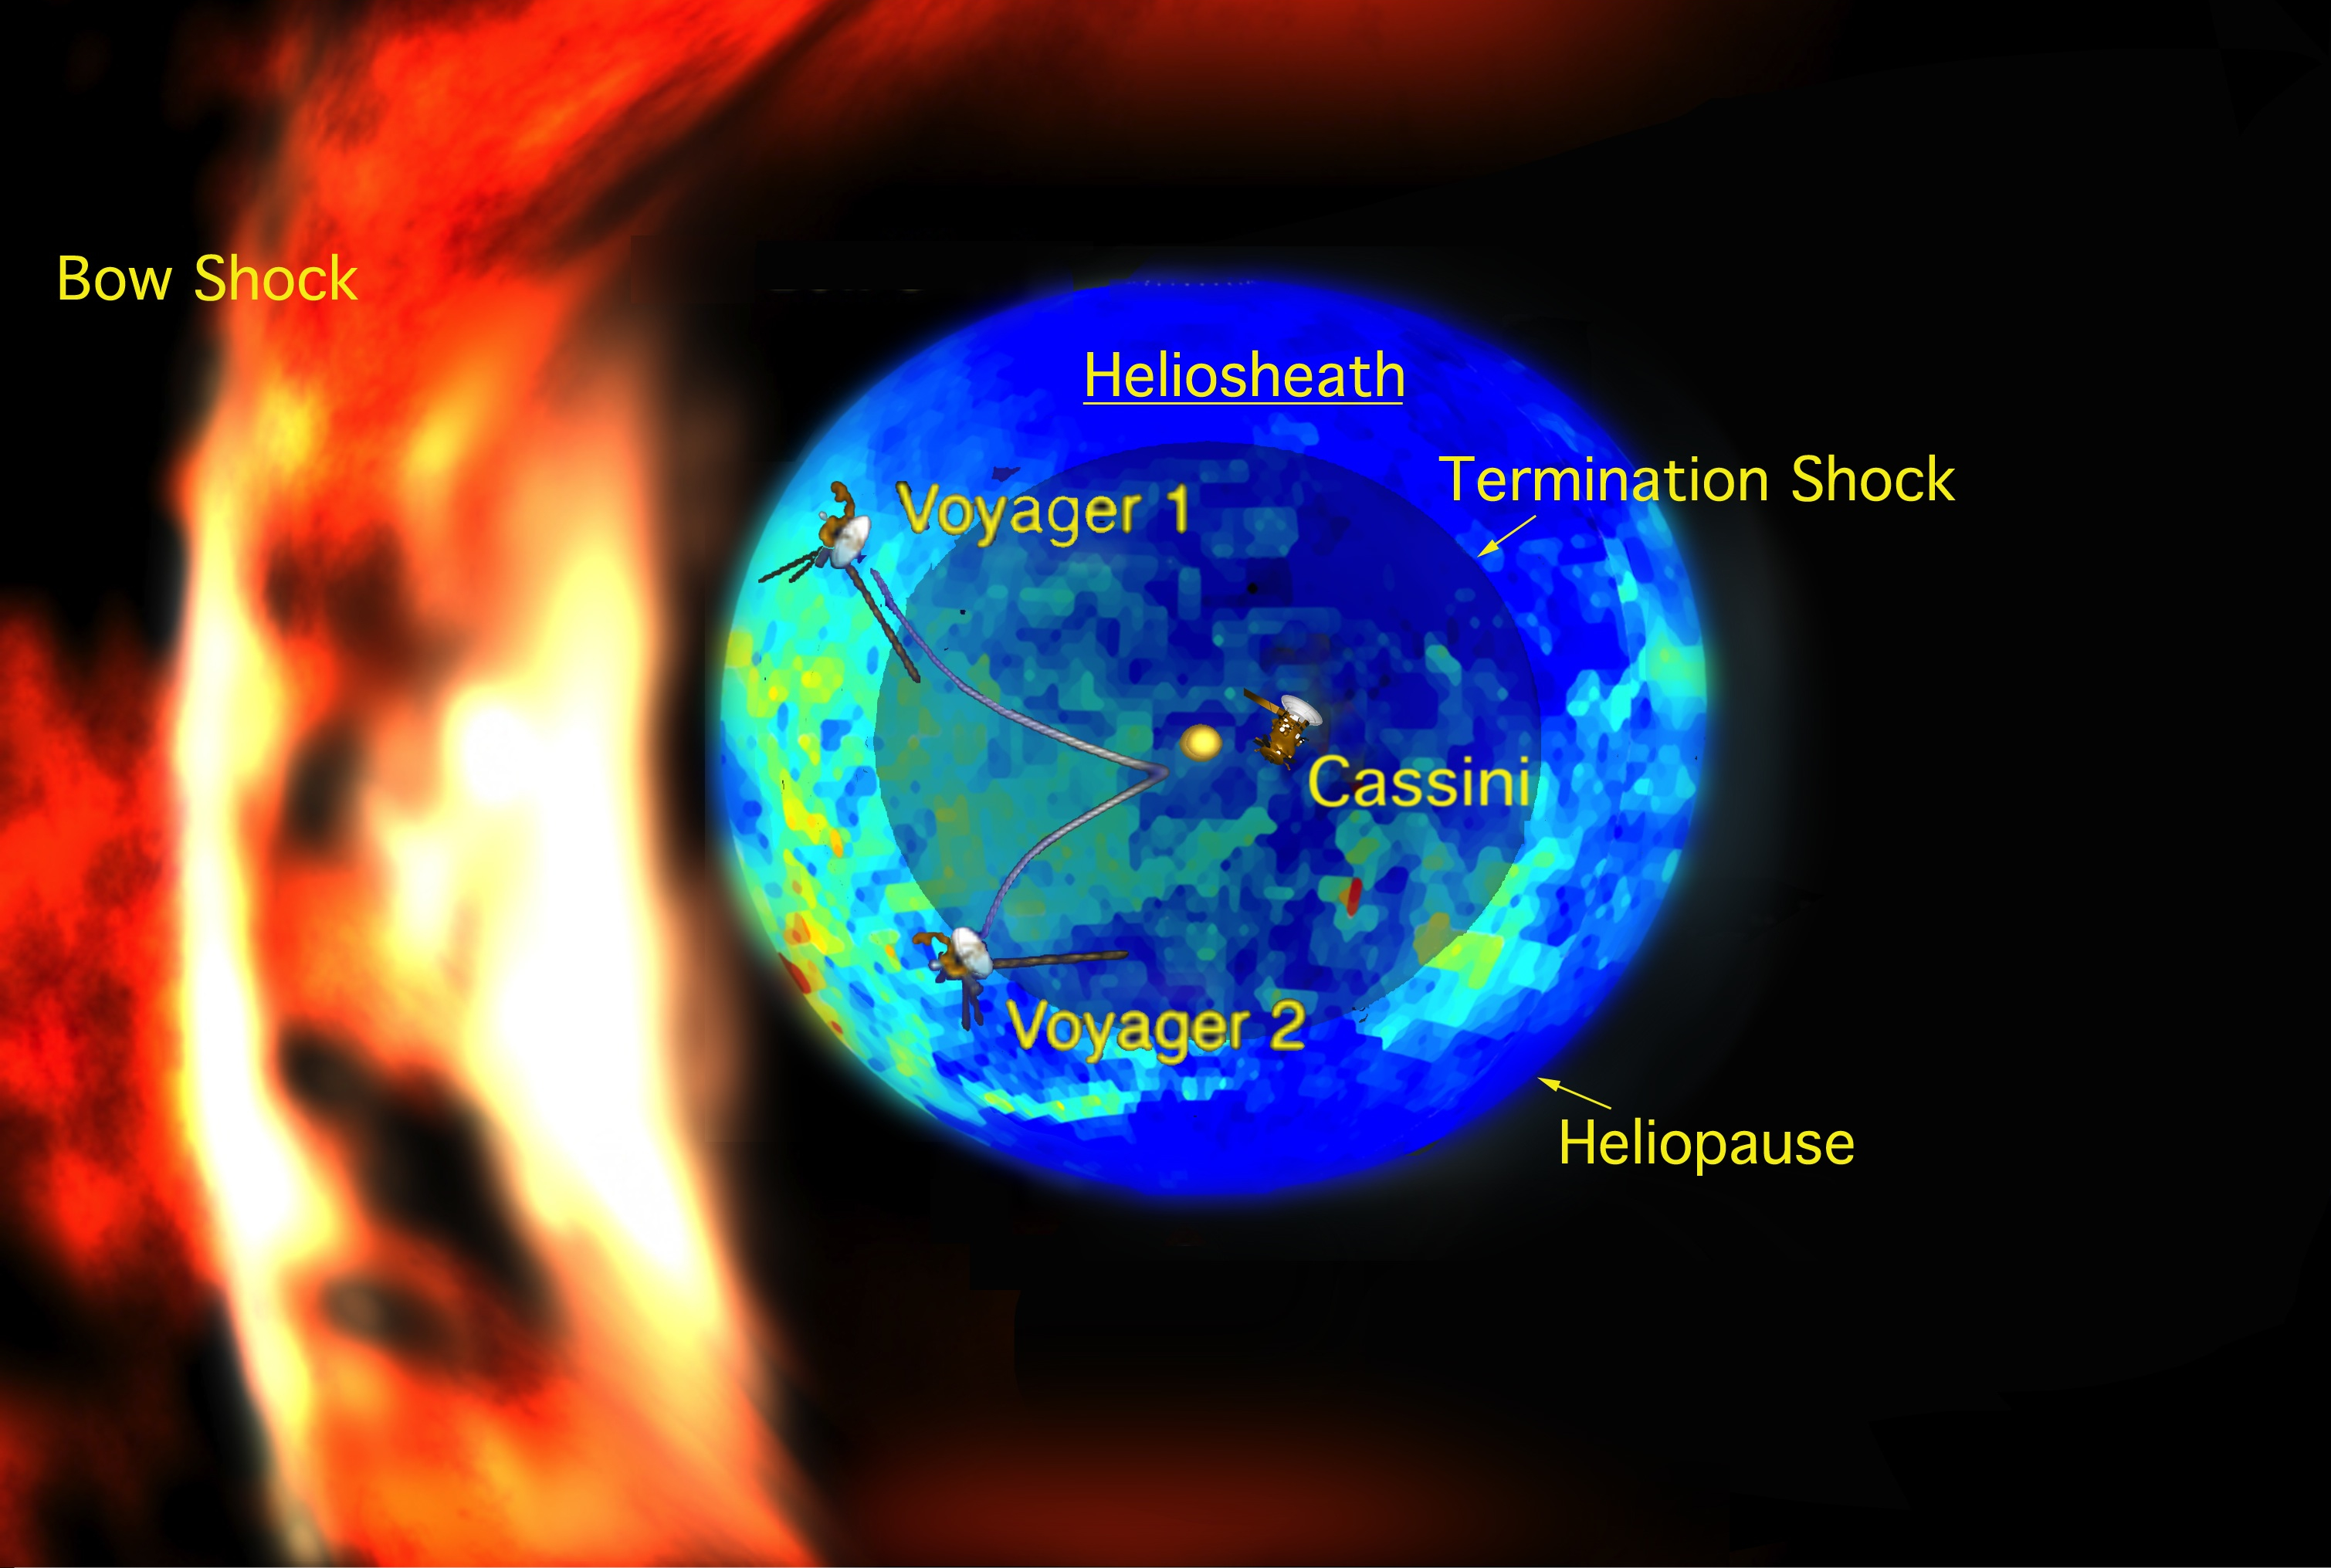

Bubble of Our Sun’s Influence

New data from NASA’s Cassini spacecraft suggest that the shape of our solar system moving through the local Milky Way galaxy looks like a bubble — or a rat — traveling through a boa constrictor’s belly. The boa’s ribs (flame-like curtains on the left side of the illustration) mimic the local interstellar magnetic field, expanding and contracting as the rat passes.

For decades, scientists believed our solar system looked more like a comet as it moved through the interstellar medium. See the previous image at http://www.jpl.nasa.gov/news/features.cfm?feature=1774.

In this illustration, the multicolored (blue and green) bubble represents the new measurements of the emission of particles known as energetic neutral atoms. The energetic neutral atoms were streaming in from the thick boundary known as the heliosheath. The heliosheath is the region between the heliosphere, the region of our sun’s influence, and the interstellar medium, the matter between stars in our galaxy. Areas in red indicate the hottest, most high-pressure regions and purple the coolest, lowest-pressure regions.

The yellow circle is our sun. The two Voyager spacecraft, illustrated with lines showing their path, are currently traveling through the heliosheath. In the heliosheath, the solar wind slows down and heats up as it interacts with the interstellar medium. The image also shows Cassini, which is still inside our solar system, orbiting Saturn. The spacecraft sizes are not to scale.

The dark inner circle represents the volume bounded by the termination shock, formed where supersonic solar wind streaming out from our sun suddenly slows down. The outer circle, known as the heliopause, the outer boundary of the heliosheath, is the place where the interstellar medium and the solar wind are balanced. To the left of this bubble is the curve of the putative bow shock, where the interstellar medium, traveling in the opposite direction against the heliosheath, slows down as it collides with the heliosphere. The bow shock resembles a wave formed in a stream as it flows around a rock.

An animation of the new model is also available at PIA12310.

The Cassini-Huygens mission is a cooperative project of NASA, the European Space Agency and the Italian Space Agency. NASA’s Jet Propulsion Laboratory manages the mission for the Science Mission Directorate at NASA Headquarters in Washington. The Cassini orbiter and its two onboard cameras were designed, developed and assembled at JPL. The magnetospheric imaging instrument was designed, built and is operated by an international team led by the Applied Physics Laboratory of the Johns Hopkins University, Laurel, Md.

Credit: NASA/JPL/JHUAPL